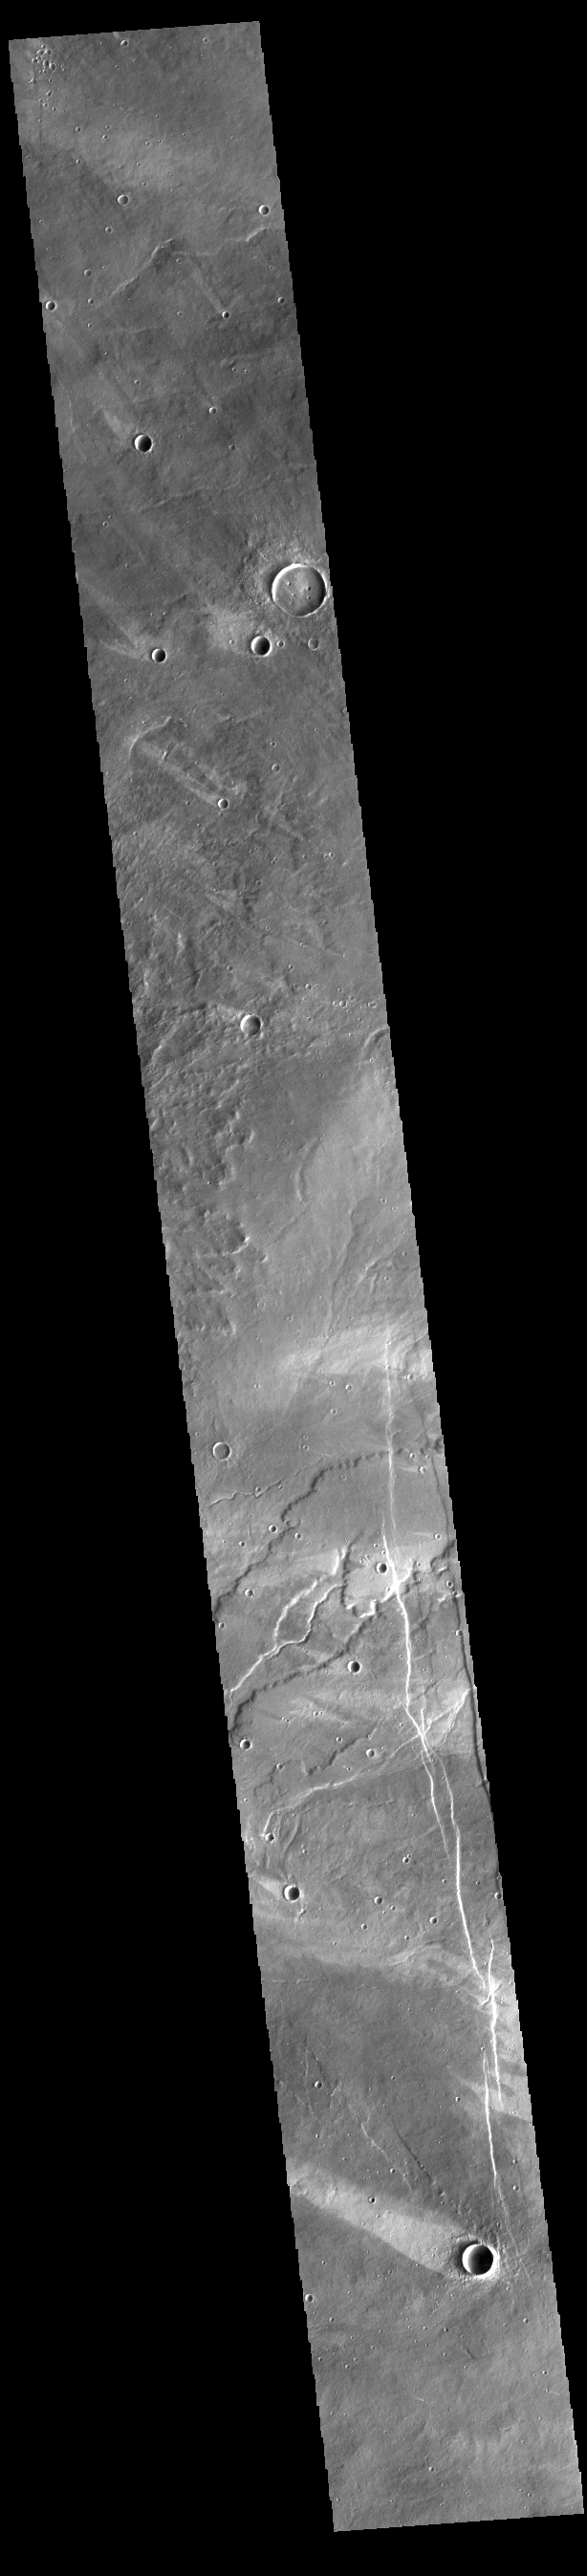

Windstreaks

This VIS image shows a region of plains to the west of Alba Mons. Numerous windstreaks are visible. The bright material forming “tails” behind the craters were created by surface winds funneled over and around the crater. The raised rims and bowls of impact craters causes a complex interaction such that the wind vortex in the lee of the crater can both scour away the surface dust and deposit it back in the center of the lee. The “tail” shows the direction of the wind, in this case blowing from the lower right to the upper left or from southeast to northwest. Also visible in this image are lava flows from Alba Mons and linear graben.

Credit: NASA/JPL-Caltech/ASU